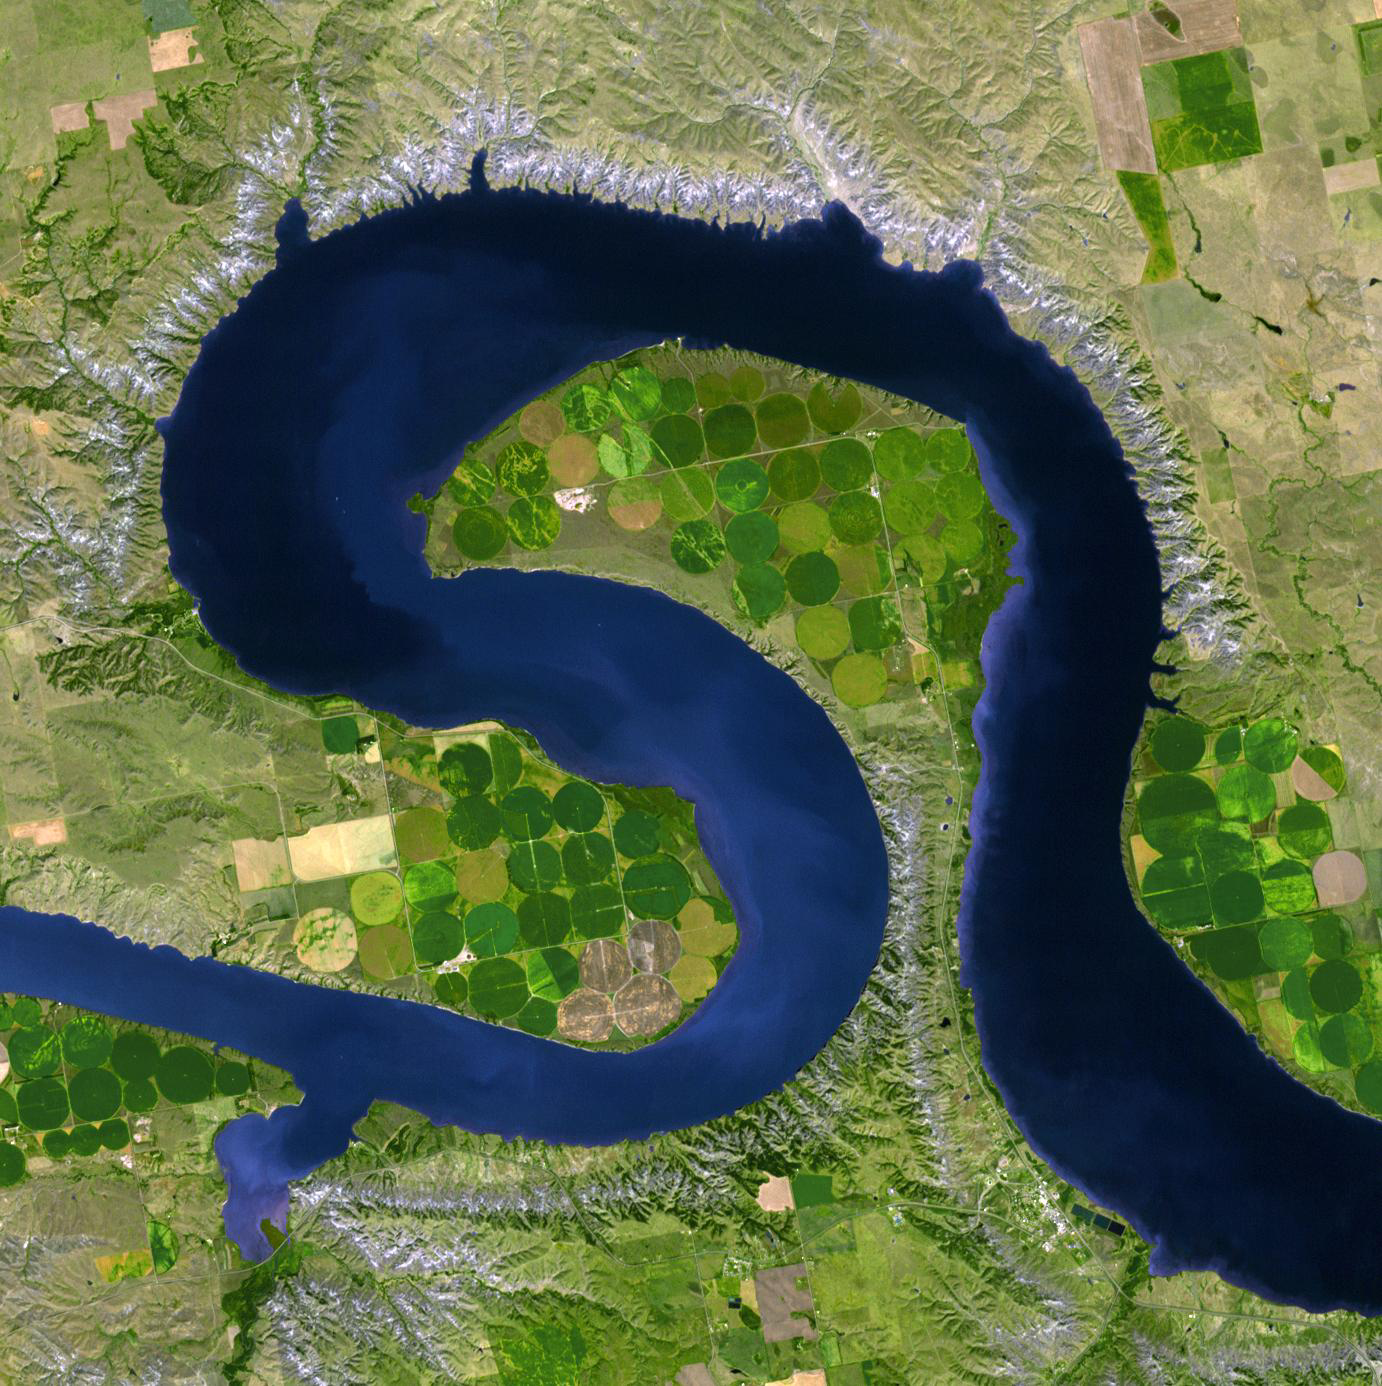

Lake Sharpe, South Dakota

In central South Dakota, the Missouri River forms a meander bend, creating Lake Sharpe. Eventually, the Missouri River will cut through the skinny peninsula, creating a shorter path. Sediment deposition will sever Lake Sharpe from the river, forming an oxbow lake. The image was acquired September 18, 2009, covers an area of 20.7 by 20.7 km, and is located near 44.2 degrees north, 99.6 degrees west.

With its 14 spectral bands from the visible to the thermal infrared wavelength region and its high spatial resolution of 15 to 90 meters (about 50 to 300 feet), ASTER images Earth to map and monitor the changing surface of our planet. ASTER is one of five Earth-observing instruments launched Dec. 18, 1999, on Terra. The instrument was built by Japan’s Ministry of Economy, Trade and Industry. A joint U.S./Japan science team is responsible for validation and calibration of the instrument and data products.

The broad spectral coverage and high spectral resolution of ASTER provides scientists in numerous disciplines with critical information for surface mapping and monitoring of dynamic conditions and temporal change. Example applications are: monitoring glacial advances and retreats; monitoring potentially active volcanoes; identifying crop stress; determining cloud morphology and physical properties; wetlands evaluation; thermal pollution monitoring; coral reef degradation; surface temperature mapping of soils and geology; and measuring surface heat balance.

The U.S. science team is located at NASA’s Jet Propulsion Laboratory, Pasadena, Calif. The Terra mission is part of NASA’s Science Mission Directorate, Washington, D.C.

Credit: NASA/GSFC/METI/ERSDAC/JAROS, and U.S./Japan ASTER Science Team